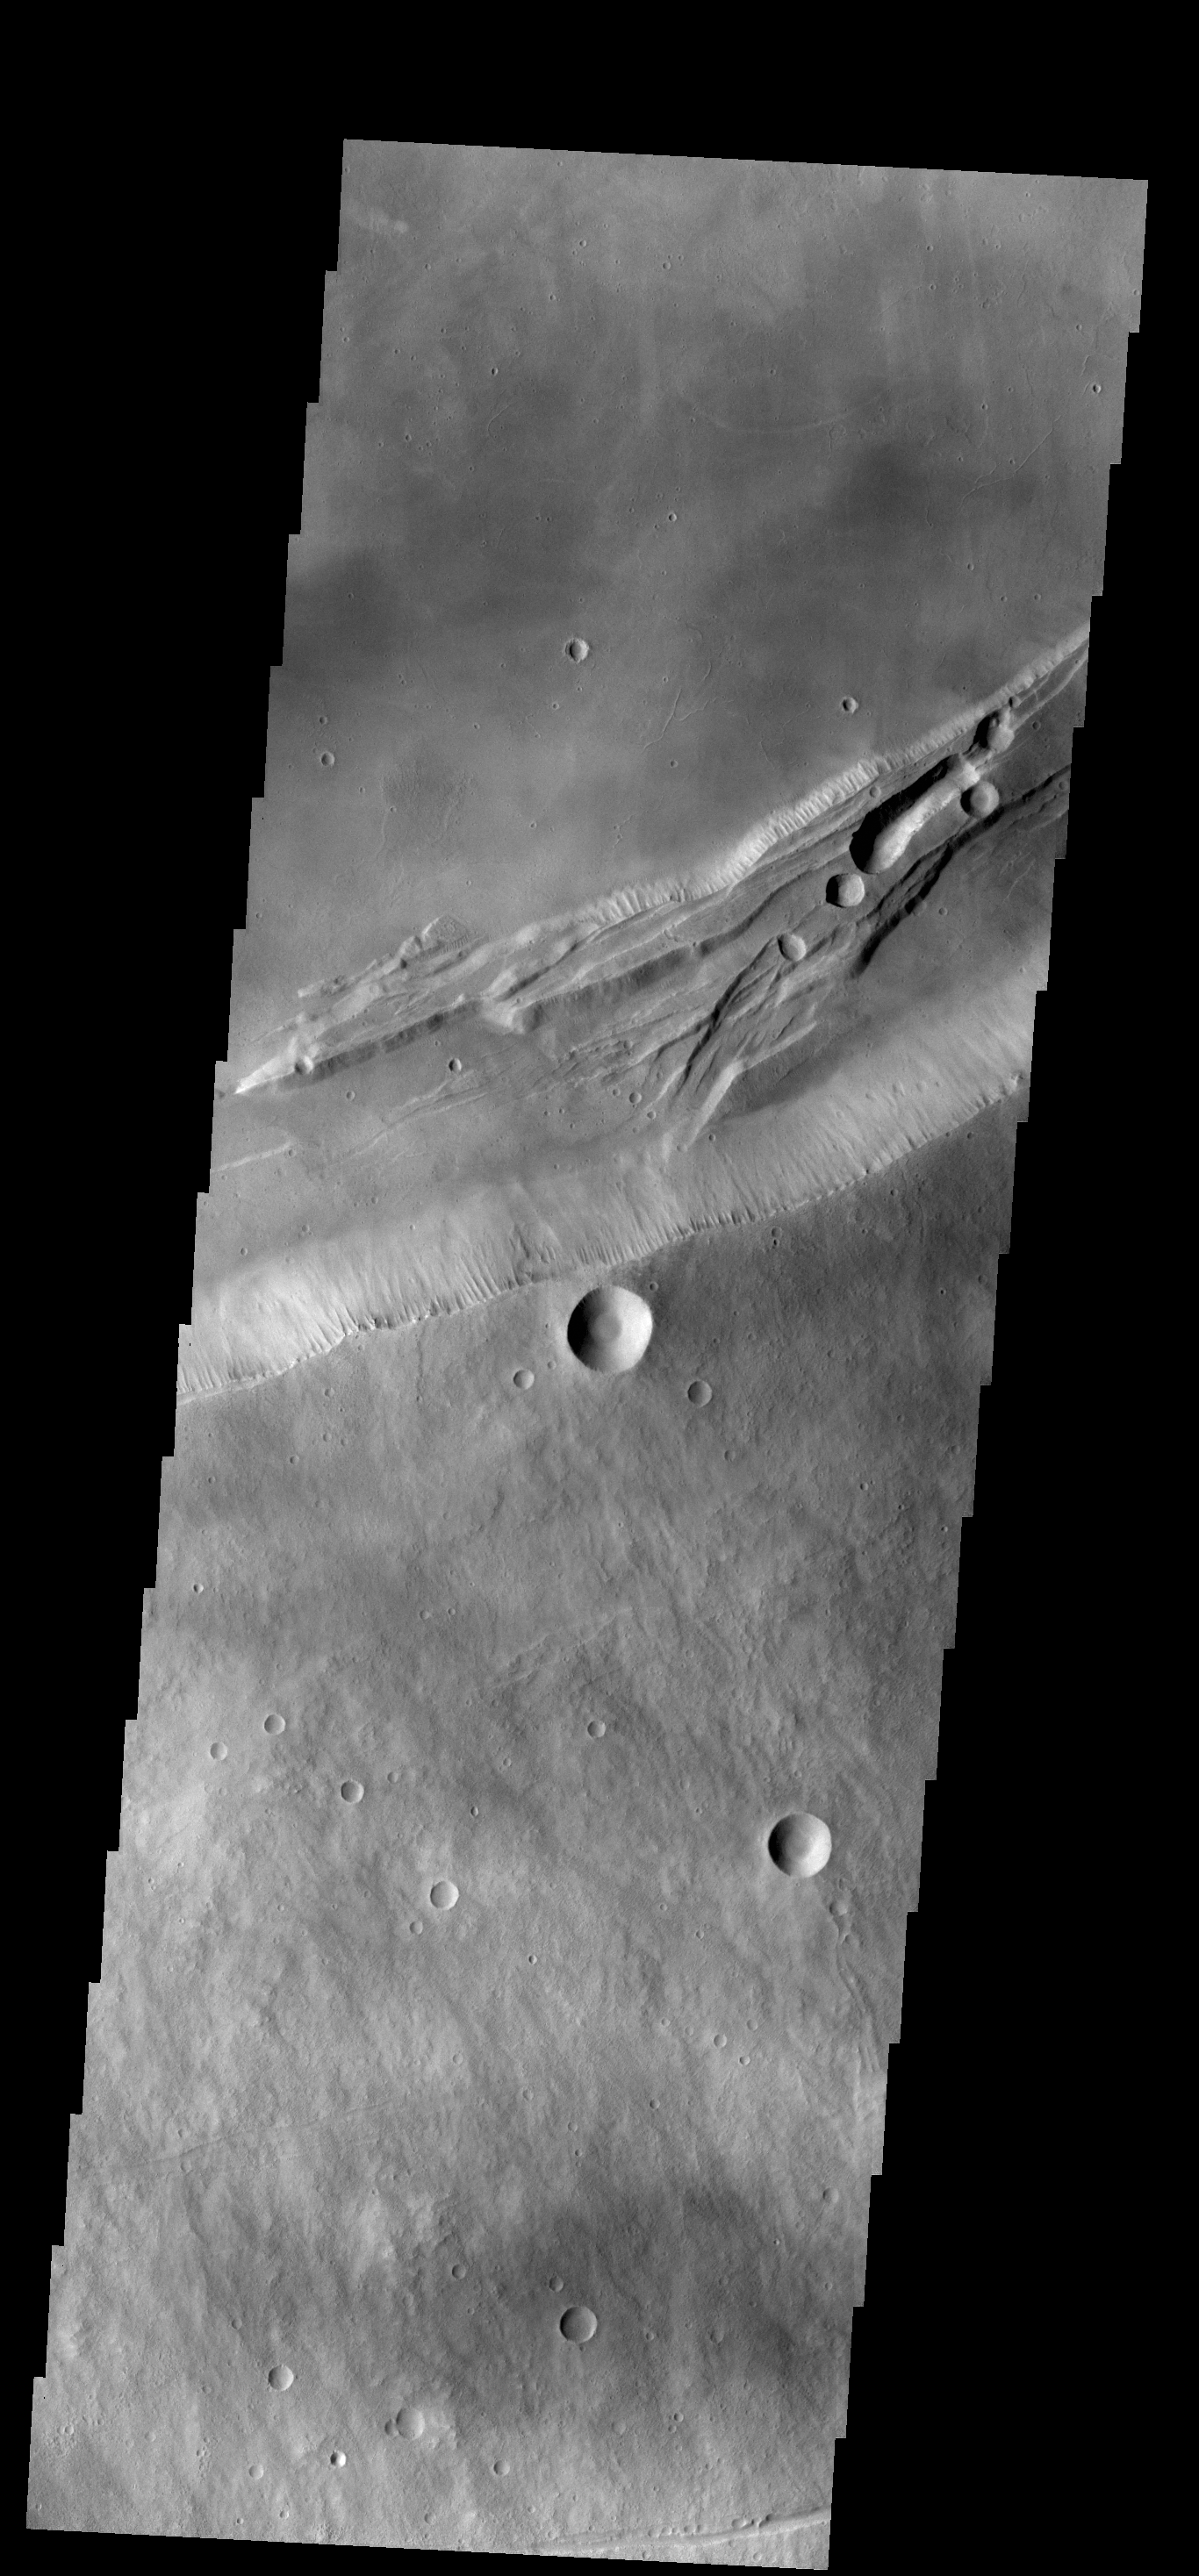

Arsia Mons Caldera Rim

This VIS image shows part of the summit caldera on Arsia Mons.

Credit: NASA/JPL-Caltech/ASU